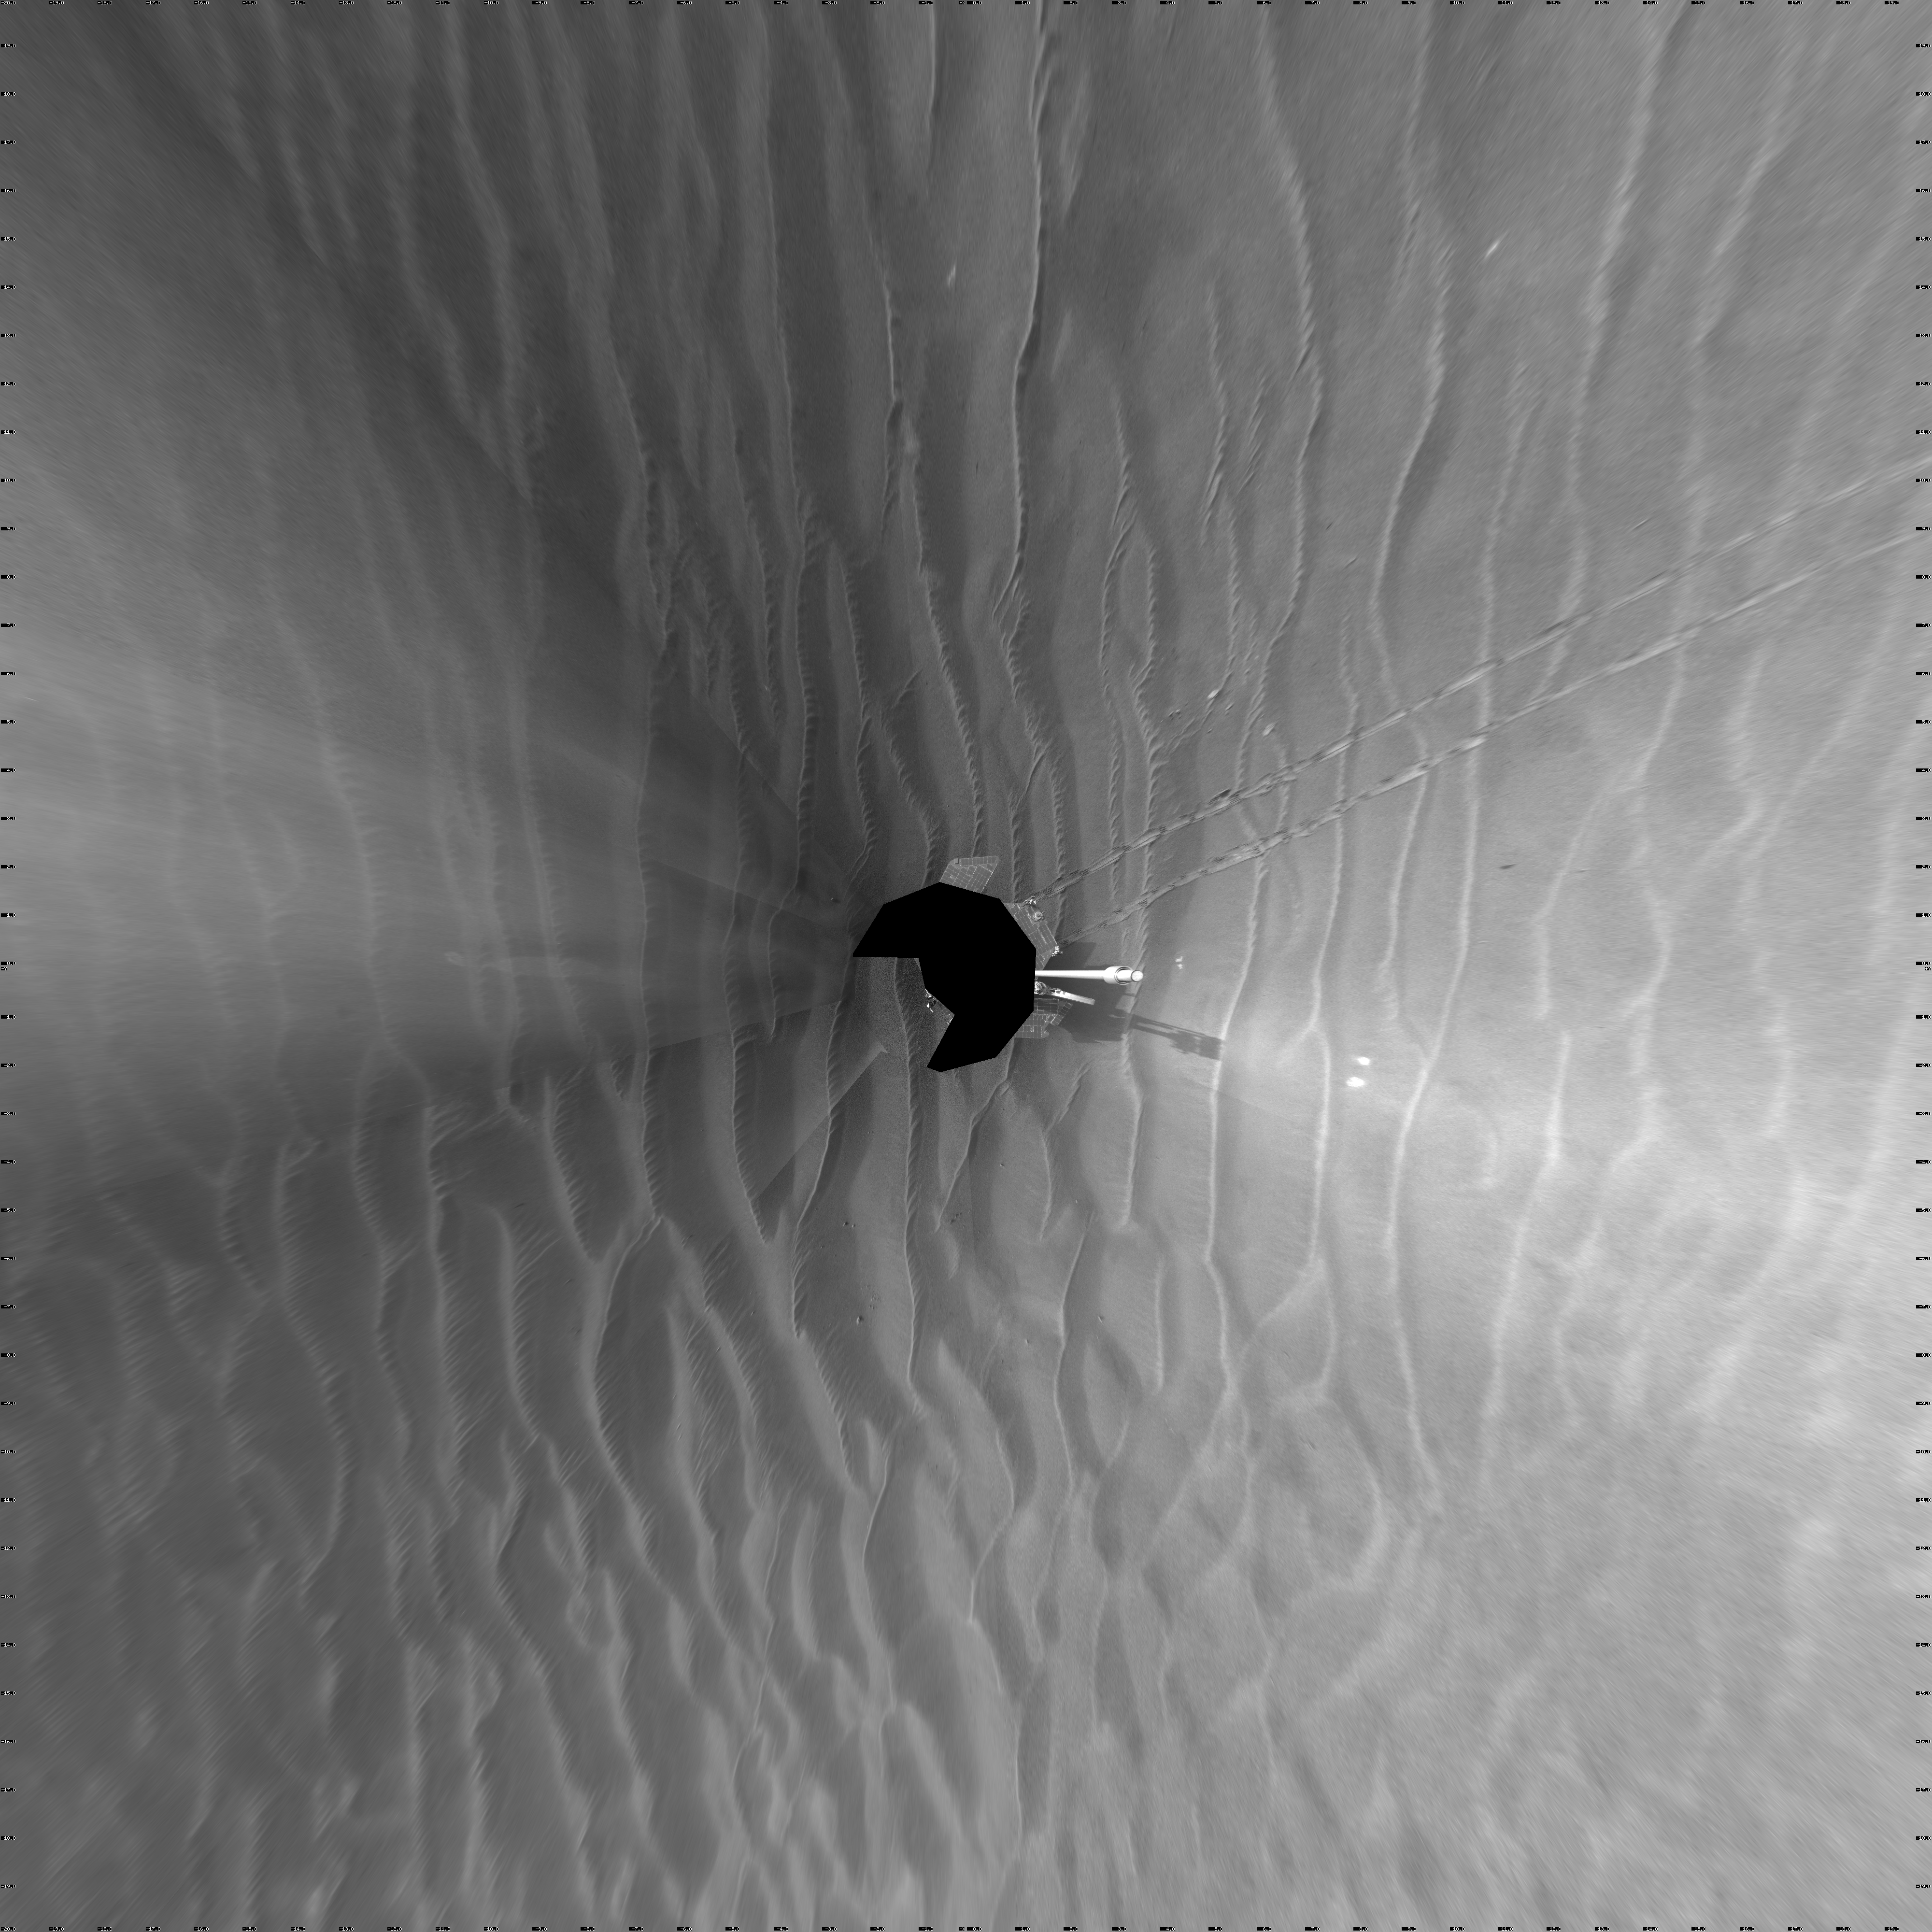

Opportunity’s Surroundings on Sol 1687 (Vertical)

NASA’s Mars Exploration Rover Opportunity used its navigation camera to take the images combined into this 360-degree view of the rover’s surroundings on the 1,687th Martian day, or sol, of its surface mission (Oct. 22, 2008).

Opportunity had driven 133 meters (436 feet) that sol, crossing sand ripples up to about 10 centimeters (4 inches) tall. The tracks visible in the foreground are in the east-northeast direction.

Opportunity’s position on Sol 1687 was about 300 meters southwest of Victoria Crater. The rover was beginning a long trek toward a much larger crater, Endeavour, about 12 kilometers (7 miles) to the southeast.

This view is presented as a vertical projection with geometric seam correction.

Credit: NASA/JPL-Caltech